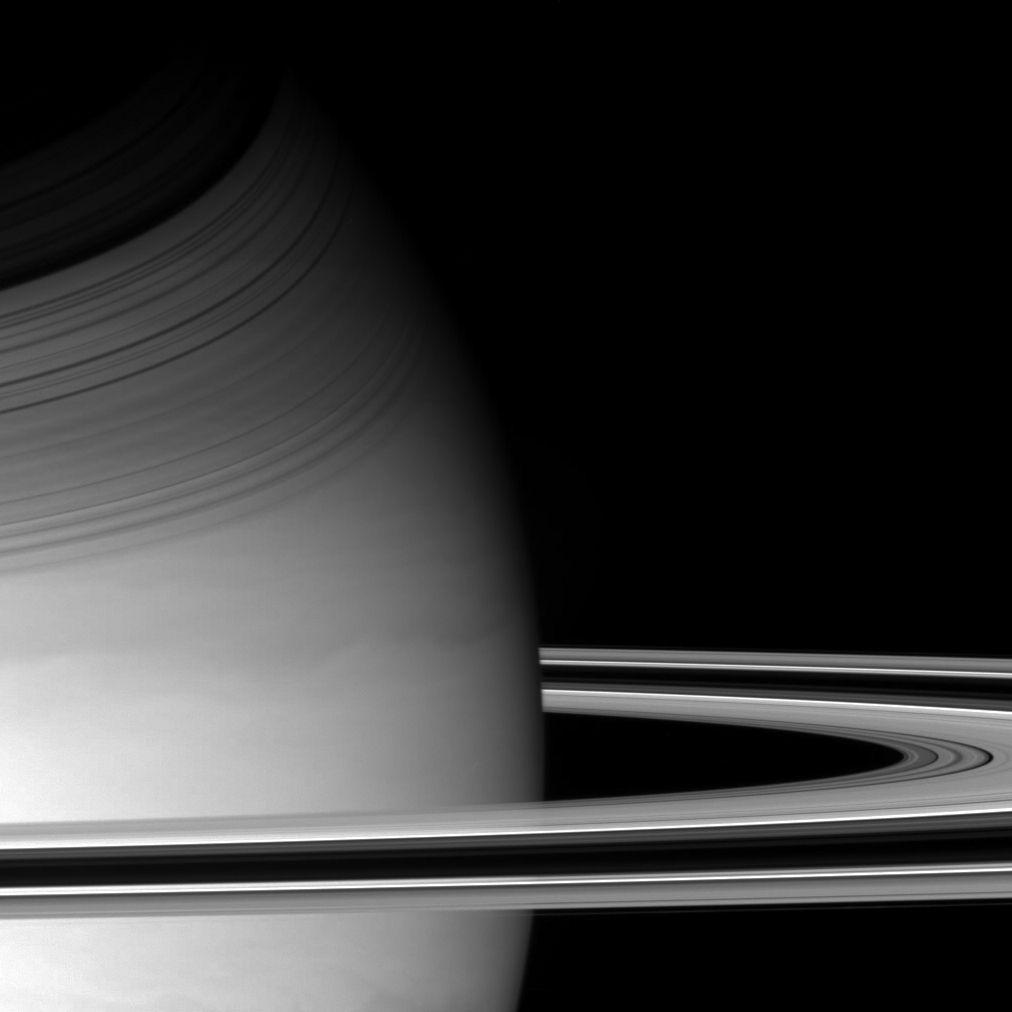

Sideswiping Saturn

Cassini pierced Saturn’s ring plane on Dec. 14, 2004, and swiped this sidelong glance at the planet and its magnificent rings. Saturn’s tilt relative to the Sun throws dramatic shadows of the rings onto the planet’s northern hemisphere. Details in Saturn’s swirling atmosphere are also visible here.

This view looks down onto the dark side of the rings. The rings are lit from below, and both dense and empty regions appear dark, while regions of intermediate particle density are bright.

The image was taken with the Cassini spacecraft wide angle camera at a distance of approximately 654,000 kilometers (406,000 miles) from Saturn through a filter sensitive to wavelengths of infrared light centered at 728 nanometers. The image scale is 35 kilometers (22 miles) per pixel.

The Cassini-Huygens mission is a cooperative project of NASA, the European Space Agency and the Italian Space Agency. The Jet Propulsion Laboratory, a division of the California Institute of Technology in Pasadena, manages the Cassini-Huygens mission for NASA’s Science Mission Directorate, Washington, D.C. The Cassini orbiter and its two onboard cameras were designed, developed and assembled at JPL. The imaging team is based at the Space Science Institute, Boulder, Colo.

Credit: NASA/JPL/Space Science Institute